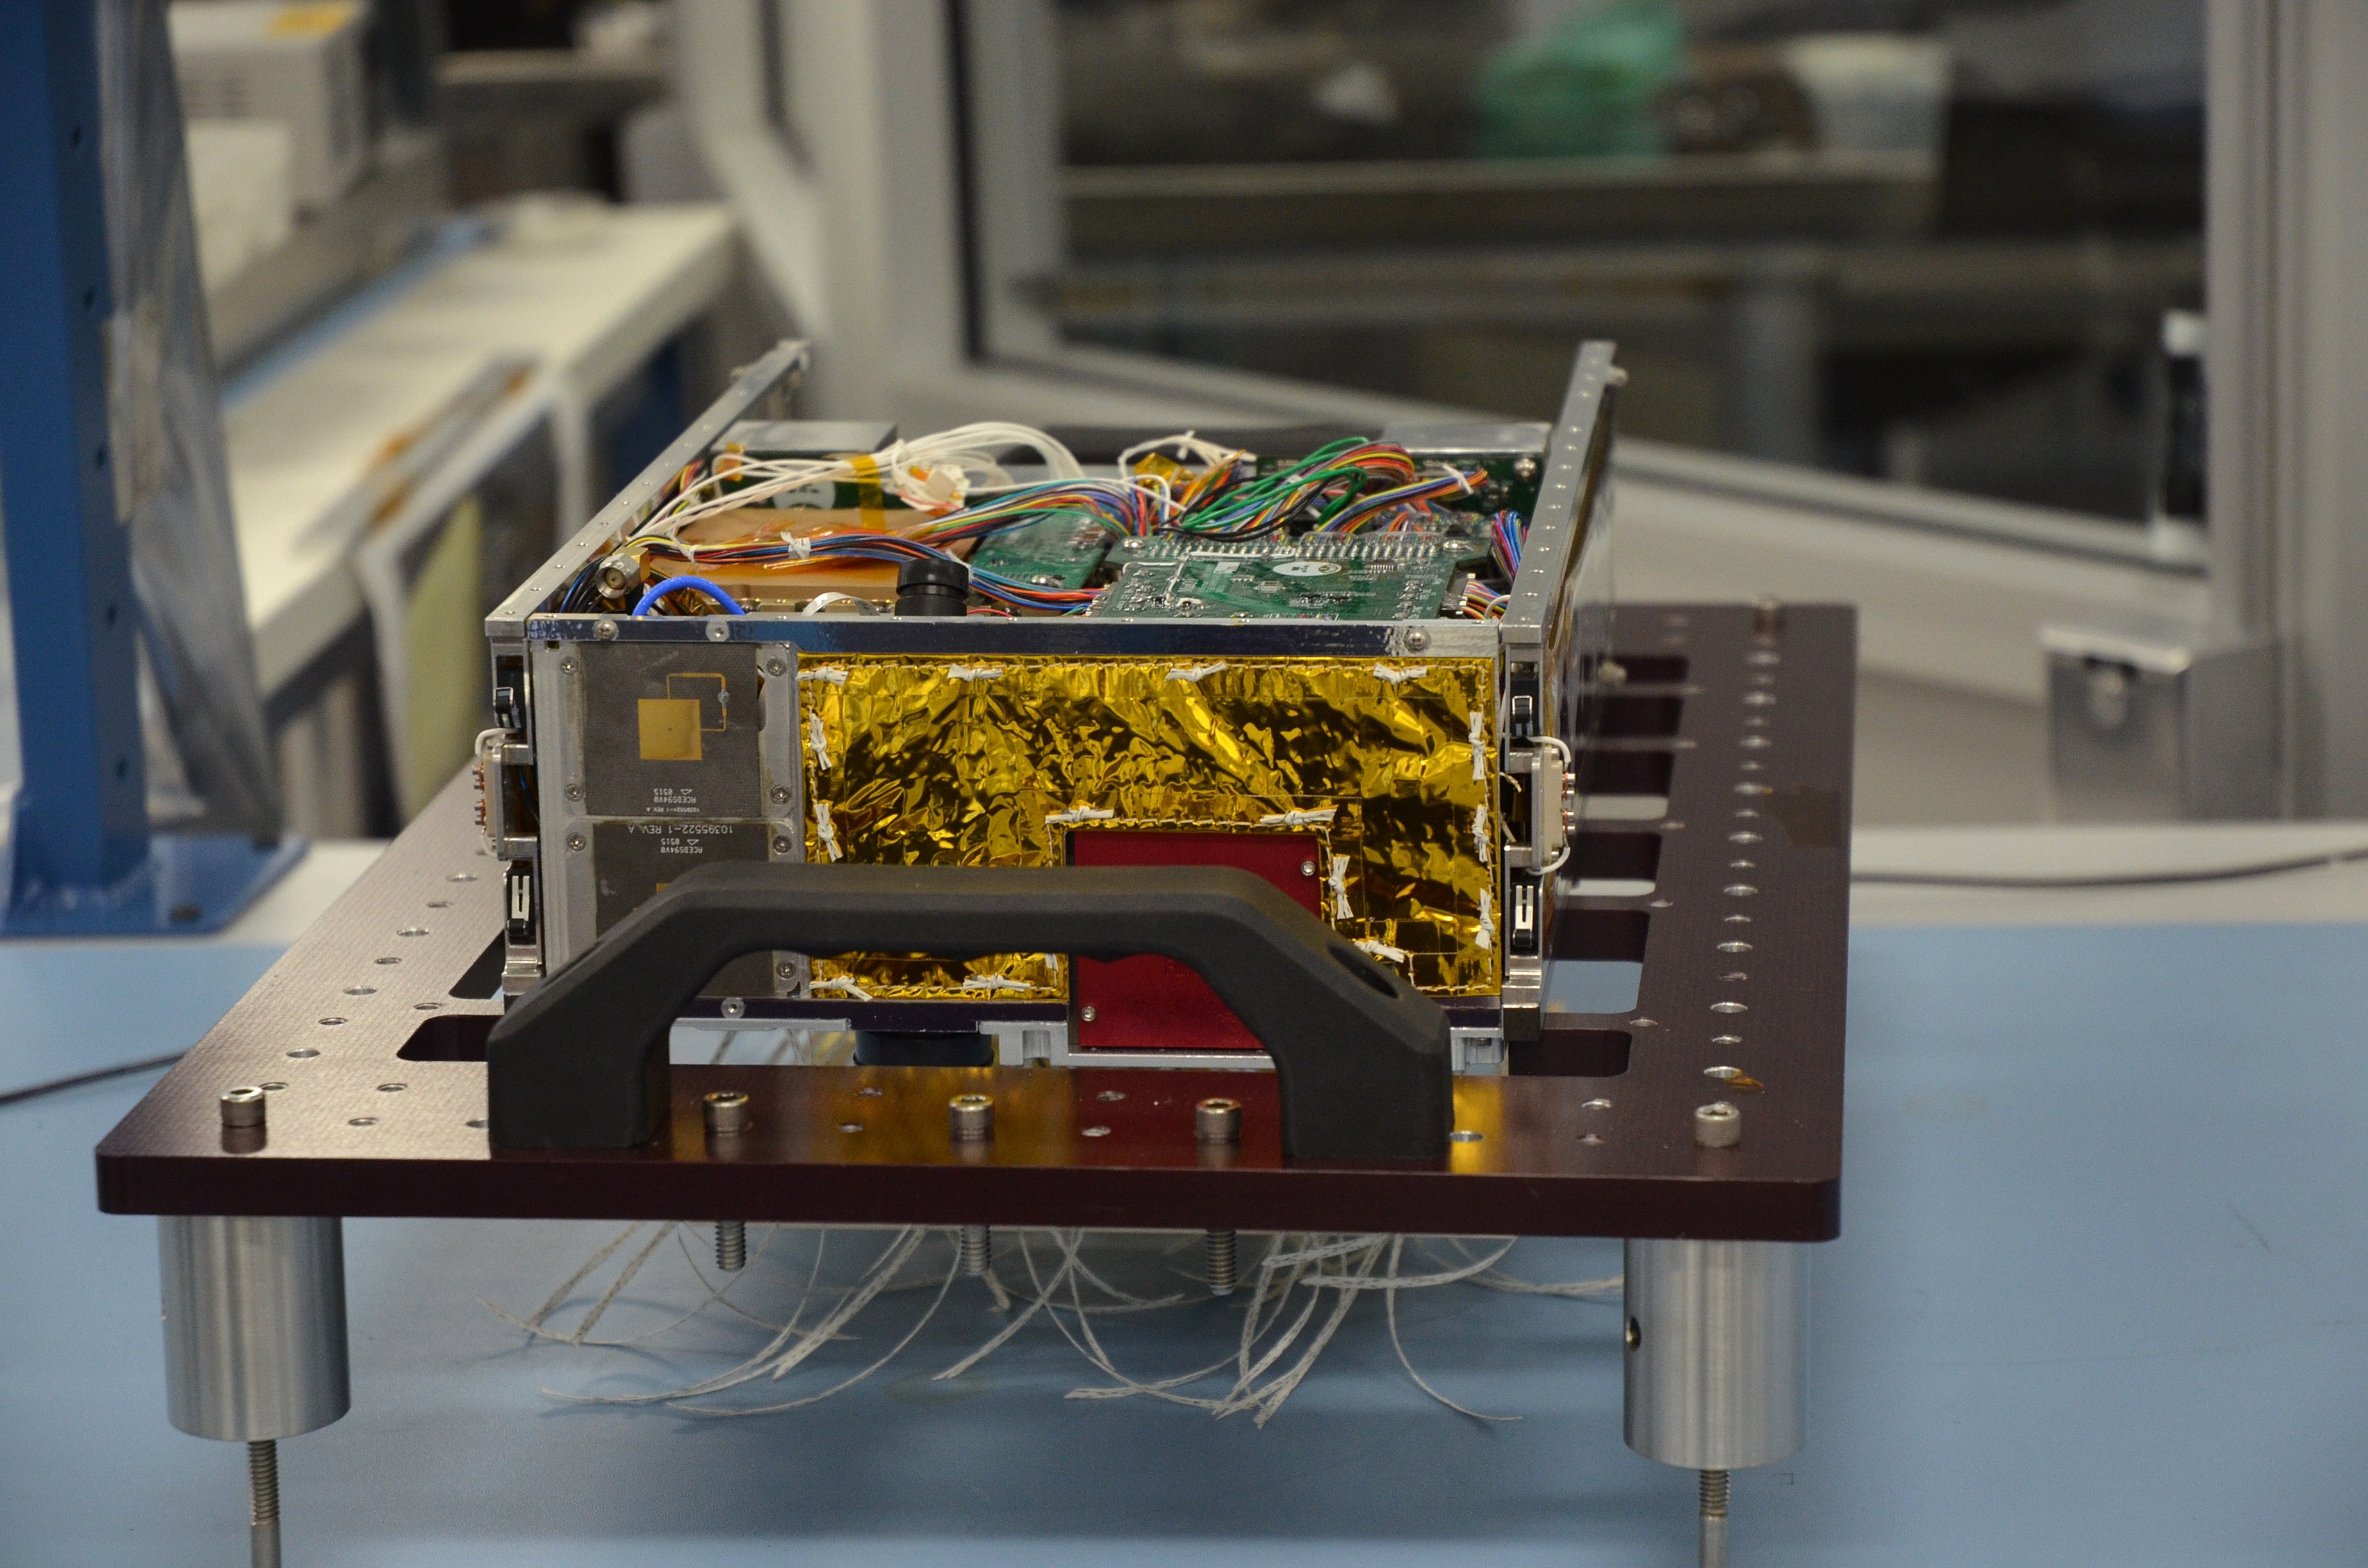

MarCO Flight Hardware 1

One of the two MarCO (Mars Cube One) CubeSat spacecraft, with its insides displayed, is seen at NASA’s Jet Propulsion Laboratory, Pasadena, California.

The briefcase-size MarCO twins were designed to ride along with NASA’s next Mars lander, InSight. Its planned March 2016 launch was suspended.

InSight — an acronym for Interior Exploration using Seismic Investigations, Geodesy and Heat Transport — will study the interior of Mars to improve understanding of the processes that formed and shaped rocky planets, including Earth.

The MarCO and InSight projects are managed for NASA’s Science Mission Directorate, Washington, by JPL, a division of the California Institute of Technology, Pasadena.

Credit: NASA/JPL-Caltech